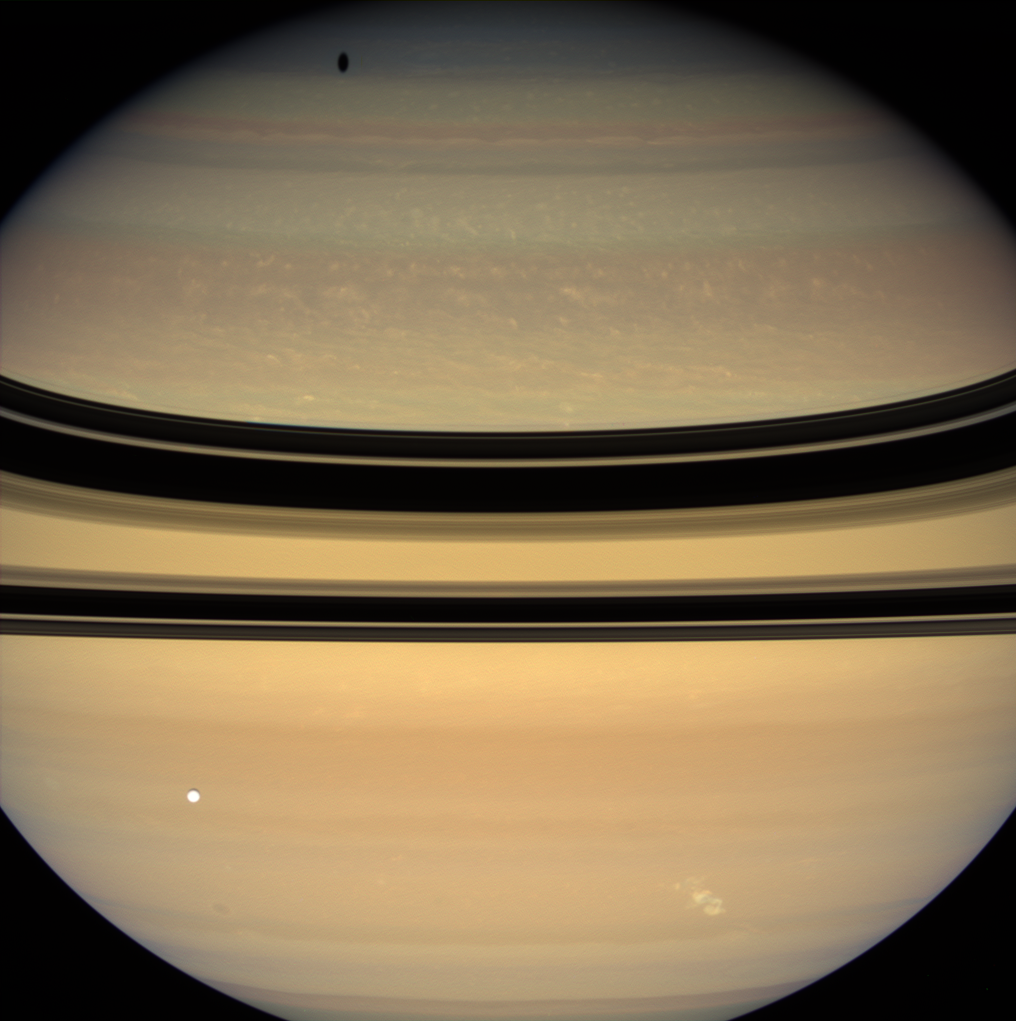

Hissing Storm

A bright, powerful, lightning-producing storm churns and coasts along the lane of Saturn’s southern hemisphere nicknamed “Storm Alley” by scientists.

NASA’s Cassini spacecraft detected this particular tempest after nearly two years during which Saturn did not appear to produce any large electrical storms of this kind. The storm appears as a bright, irregular splotch on the planet near lower right.

Lightning flashes within the persistent storm produce radio waves, called Saturn Electrostatic Discharges, which the Cassini radio and plasma wave science instrument first detected on Nov. 27, 2007. Cassini’s imaging cameras then spotted the storm, taking the images used to create this color view about a week later on Dec. 6.

This electrical storm is similar in appearance and intensity to those previously monitored by Cassini. All of these powerful electrostatic producing storms appeared at about 35 degrees south latitude on Saturn. (See PIA07788, PIA08142 and PIA06197 for additional images of Saturn’s electrical storms imaged by Cassini.)

This storm has now been continuously tracked by Cassini for several months, whereas previous storms observed by the spacecraft lasted for less than 30 days: See PIA08411 for images of the storm acquired three months after this view. The view looks toward the un-illuminated side of the rings from about 5 degrees above the ringplane. Tethys (1,071 kilometers, or 665 miles across) is seen here in the foreground, and casts its shadow onto the high northern latitudes.

Images taken using red, green and blue spectral filters were combined to create this natural color view. The images were acquired with the Cassini spacecraft wide-angle camera at a distance of approximately 1.7 million kilometers (1 million miles) from Saturn. Image scale is 97 kilometers (60 miles) per pixel.

The Cassini-Huygens mission is a cooperative project of NASA, the European Space Agency and the Italian Space Agency. The Jet Propulsion Laboratory, a division of the California Institute of Technology in Pasadena, manages the mission for NASA’s Science Mission Directorate, Washington, D.C. The Cassini orbiter and its two onboard cameras were designed, developed and assembled at JPL. The imaging operations center is based at the Space Science Institute in Boulder, Colo. The radio and plasma wave science team is based at the University of Iowa, Iowa City.

Credit: NASA/JPL/Space Science Institute